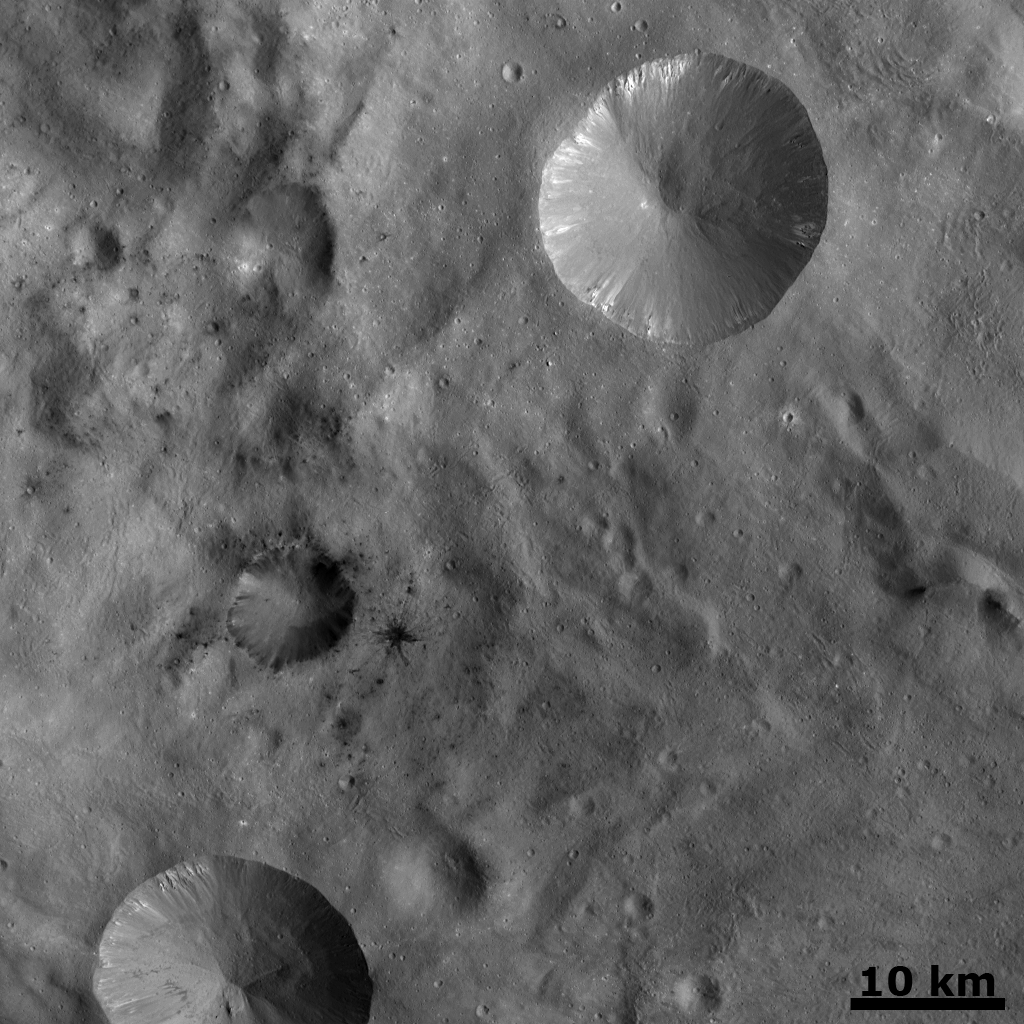

Dark Areas in Cratered Terrain on Vesta

In this Dawn FC (framing camera) image, a number of small dark areas, mostly clustered in the center and left of the image, are visible in Vesta’s cratered landscape. A lot of these dark patches are small impact craters, which may have excavated dark material from a shallow subsurface layer of Vesta. One of these small craters, in the left middle of the image, features dark rays. This is unusual as rays from impact craters are generally of higher albedo (eg. brighter) than the surrounding surface. This landscape is dominated by two large bowl-shaped fresh scarp rimmed craters, which are approximately 10-20 km in diameter. Bright material is seen slumping into these craters, generally from their rims.

NASA’s Dawn spacecraft obtained this image with its framing camera on October 2nd 2011. This image was taken through the camera’s clear filter. The distance to the surface of Vesta is 702km and the image resolution is about 66 meters per pixel.

The Dawn mission to Vesta and Ceres is managed by NASA’s Jet Propulsion Laboratory, a division of the California Institute of Technology, Pasadena, Calif., for NASA’s Science Mission Directorate, Washington. UCLA is responsible for overall Dawn mission science. The Dawn framing cameras were developed and built under the leadership of the Max Planck Institute for Solar System Research, Katlenburg-Lindau, Germany, with significant contributions by DLR German Aerospace Center, Institute of Planetary Research, Berlin, and in coordination with the Institute of Computer and Communication Network Engineering, Braunschweig. The Framing Camera project is funded by the Max Planck Society, DLR, and NASA/JPL.

Credit: NASA/JPL-Caltech/UCLA/MPS/DLR/IDA